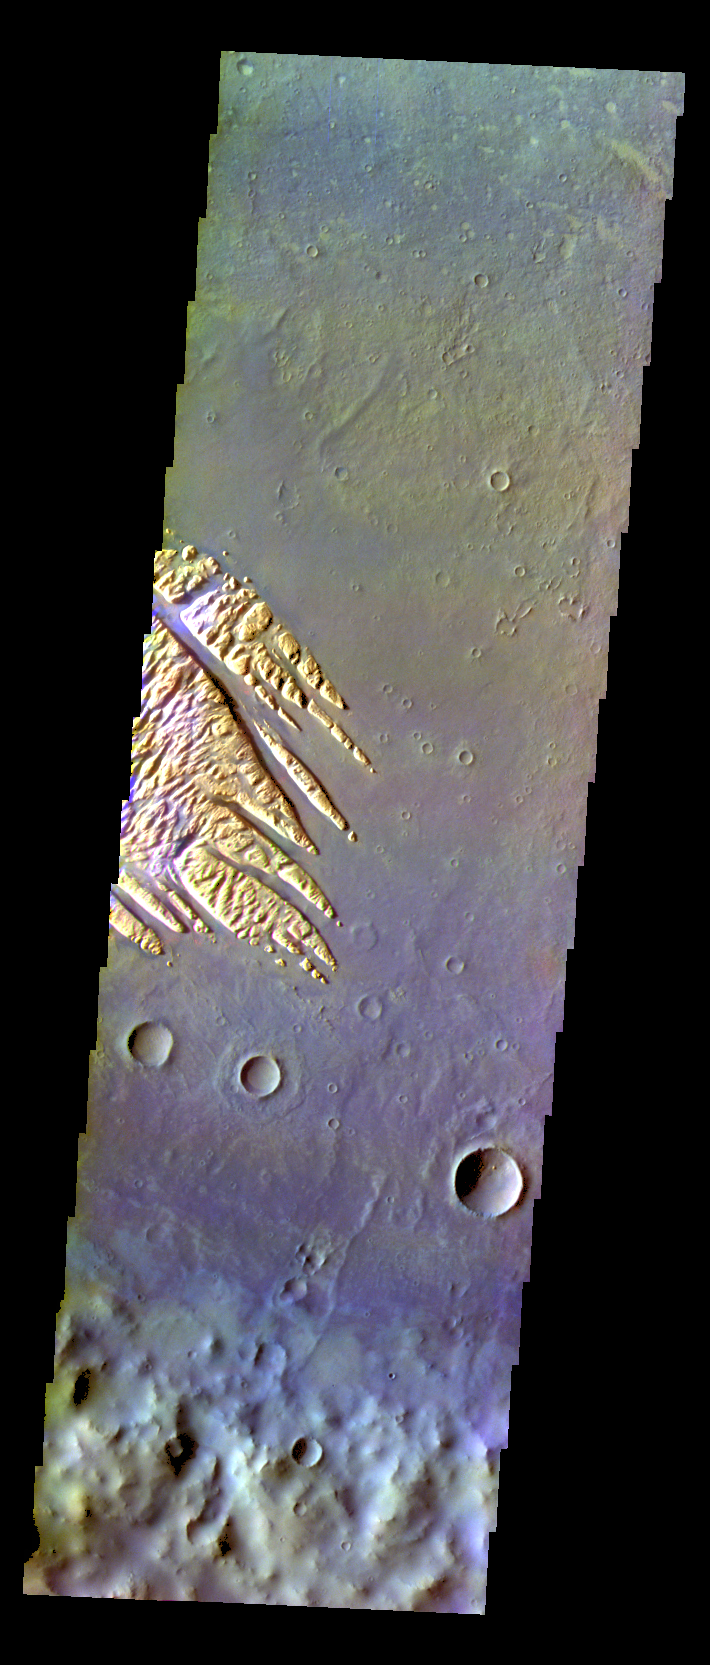

Pollack Crater – False Color

The THEMIS VIS camera contains 5 filters. The data from different filters can be combined in multiple ways to create a false color image. These false color images may reveal subtle variations of the surface not easily identified in a single band image. Today’s false color image shows part of the floor of Pollack Crater, including part of the fill material located on the floor.

Credit: NASA/JPL-Caltech/ASU